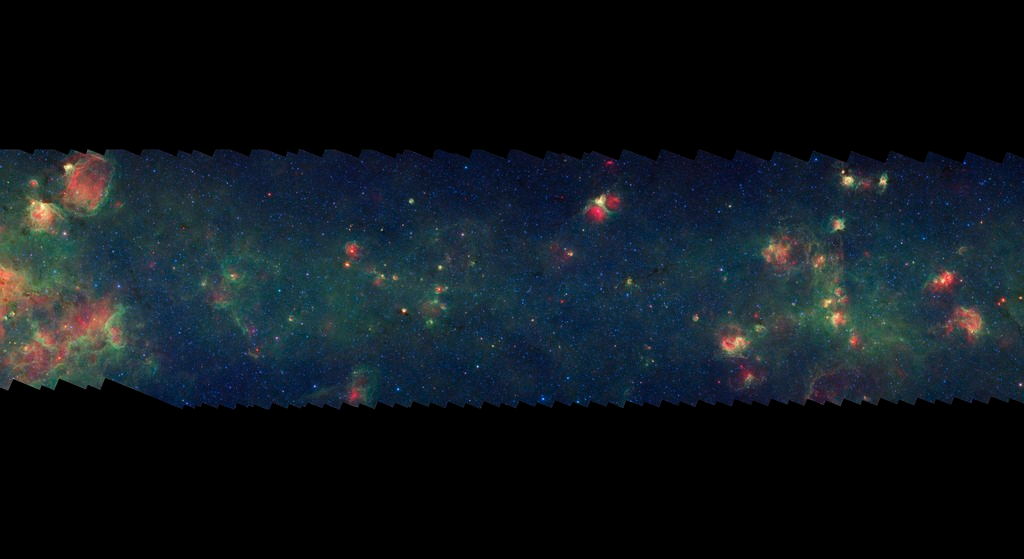

GLIMPSE-MIPSGAL Milky Way 13

This is one segment of an infrared portrait of dust and stars radiating in the inner Milky Way. More than 800,000 frames from NASA's Spitzer Space Telescope were stitched together to create the full image, capturing more than 50 percent of our entire galaxy.

As inhabitants of a flat galactic disk, Earth and its solar system have an edge-on view of their host galaxy, like looking at a glass dish from its edge. From our perspective, most of the galaxy is condensed into a blurry narrow band of light that stretches completely around the sky, also known as the galactic plane.

This segment extends through the constellations Norma and Circinus. The flat band of green running through this region is mostly dust in the distant disk of the Milky Way galaxy. The drop-off of star formation at the left edge of the image corresponds to our sightline along the outer boundary of the Norma spiral arm. In visible light the foreground dust renders this area nearly featureless and dark with only a scattering of nearby stars.

The swaths of green represent organic molecules, called polycyclic aromatic hydrocarbons, which are illuminated by light from nearby star formation, while the thermal emission, or heat, from warm dust is rendered in red. Star-forming regions appear as swirls of red and yellow, where the warm dust overlaps with the glowing organic molecules. The blue specks sprinkled throughout the photograph are Milky Way stars.

This survey segment spans galactic longitudes of 318.7 to 327.0 degrees and is centered at a galactic latitude of 0 degrees. It covers about two vertical degrees of the galactic plane.

This is a three-color composite that shows infrared observations from two Spitzer instruments. Blue represents 3.6-micron light and green shows light of 8 microns, both captured by Spitzer's infrared array camera. Red is 24-micron light detected by Spitzer's multiband imaging photometer. This combines observations from the Galactic Legacy Infrared Mid-Plane Survey Extraordinaire (GLIMPSE) and MIPSGAL projects.

Credit: NASA/JPL-Caltech/Univ. of Wisconsin